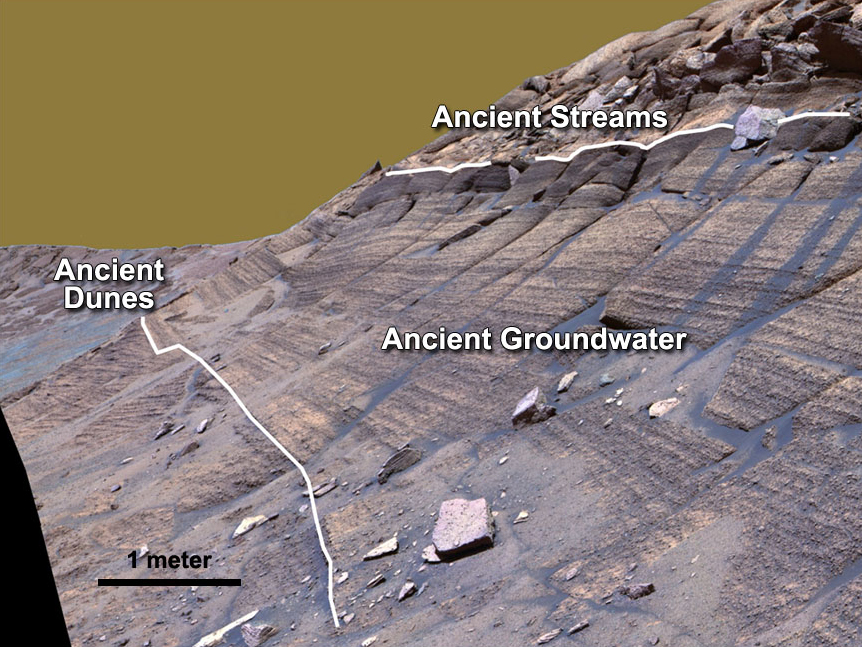

Layers in Burns Cliff Examined by Opportunity

NASA’s Mars Exploration Rover Opportunity studied layers in the Burns Cliff slope of Endurance Crater in 2004. The layers show different types of deposition of sulfate-rich sediments. Opportunity’s panoramic camera recorded this image.

Credit: NASA/JPL-Caltech/Cornell